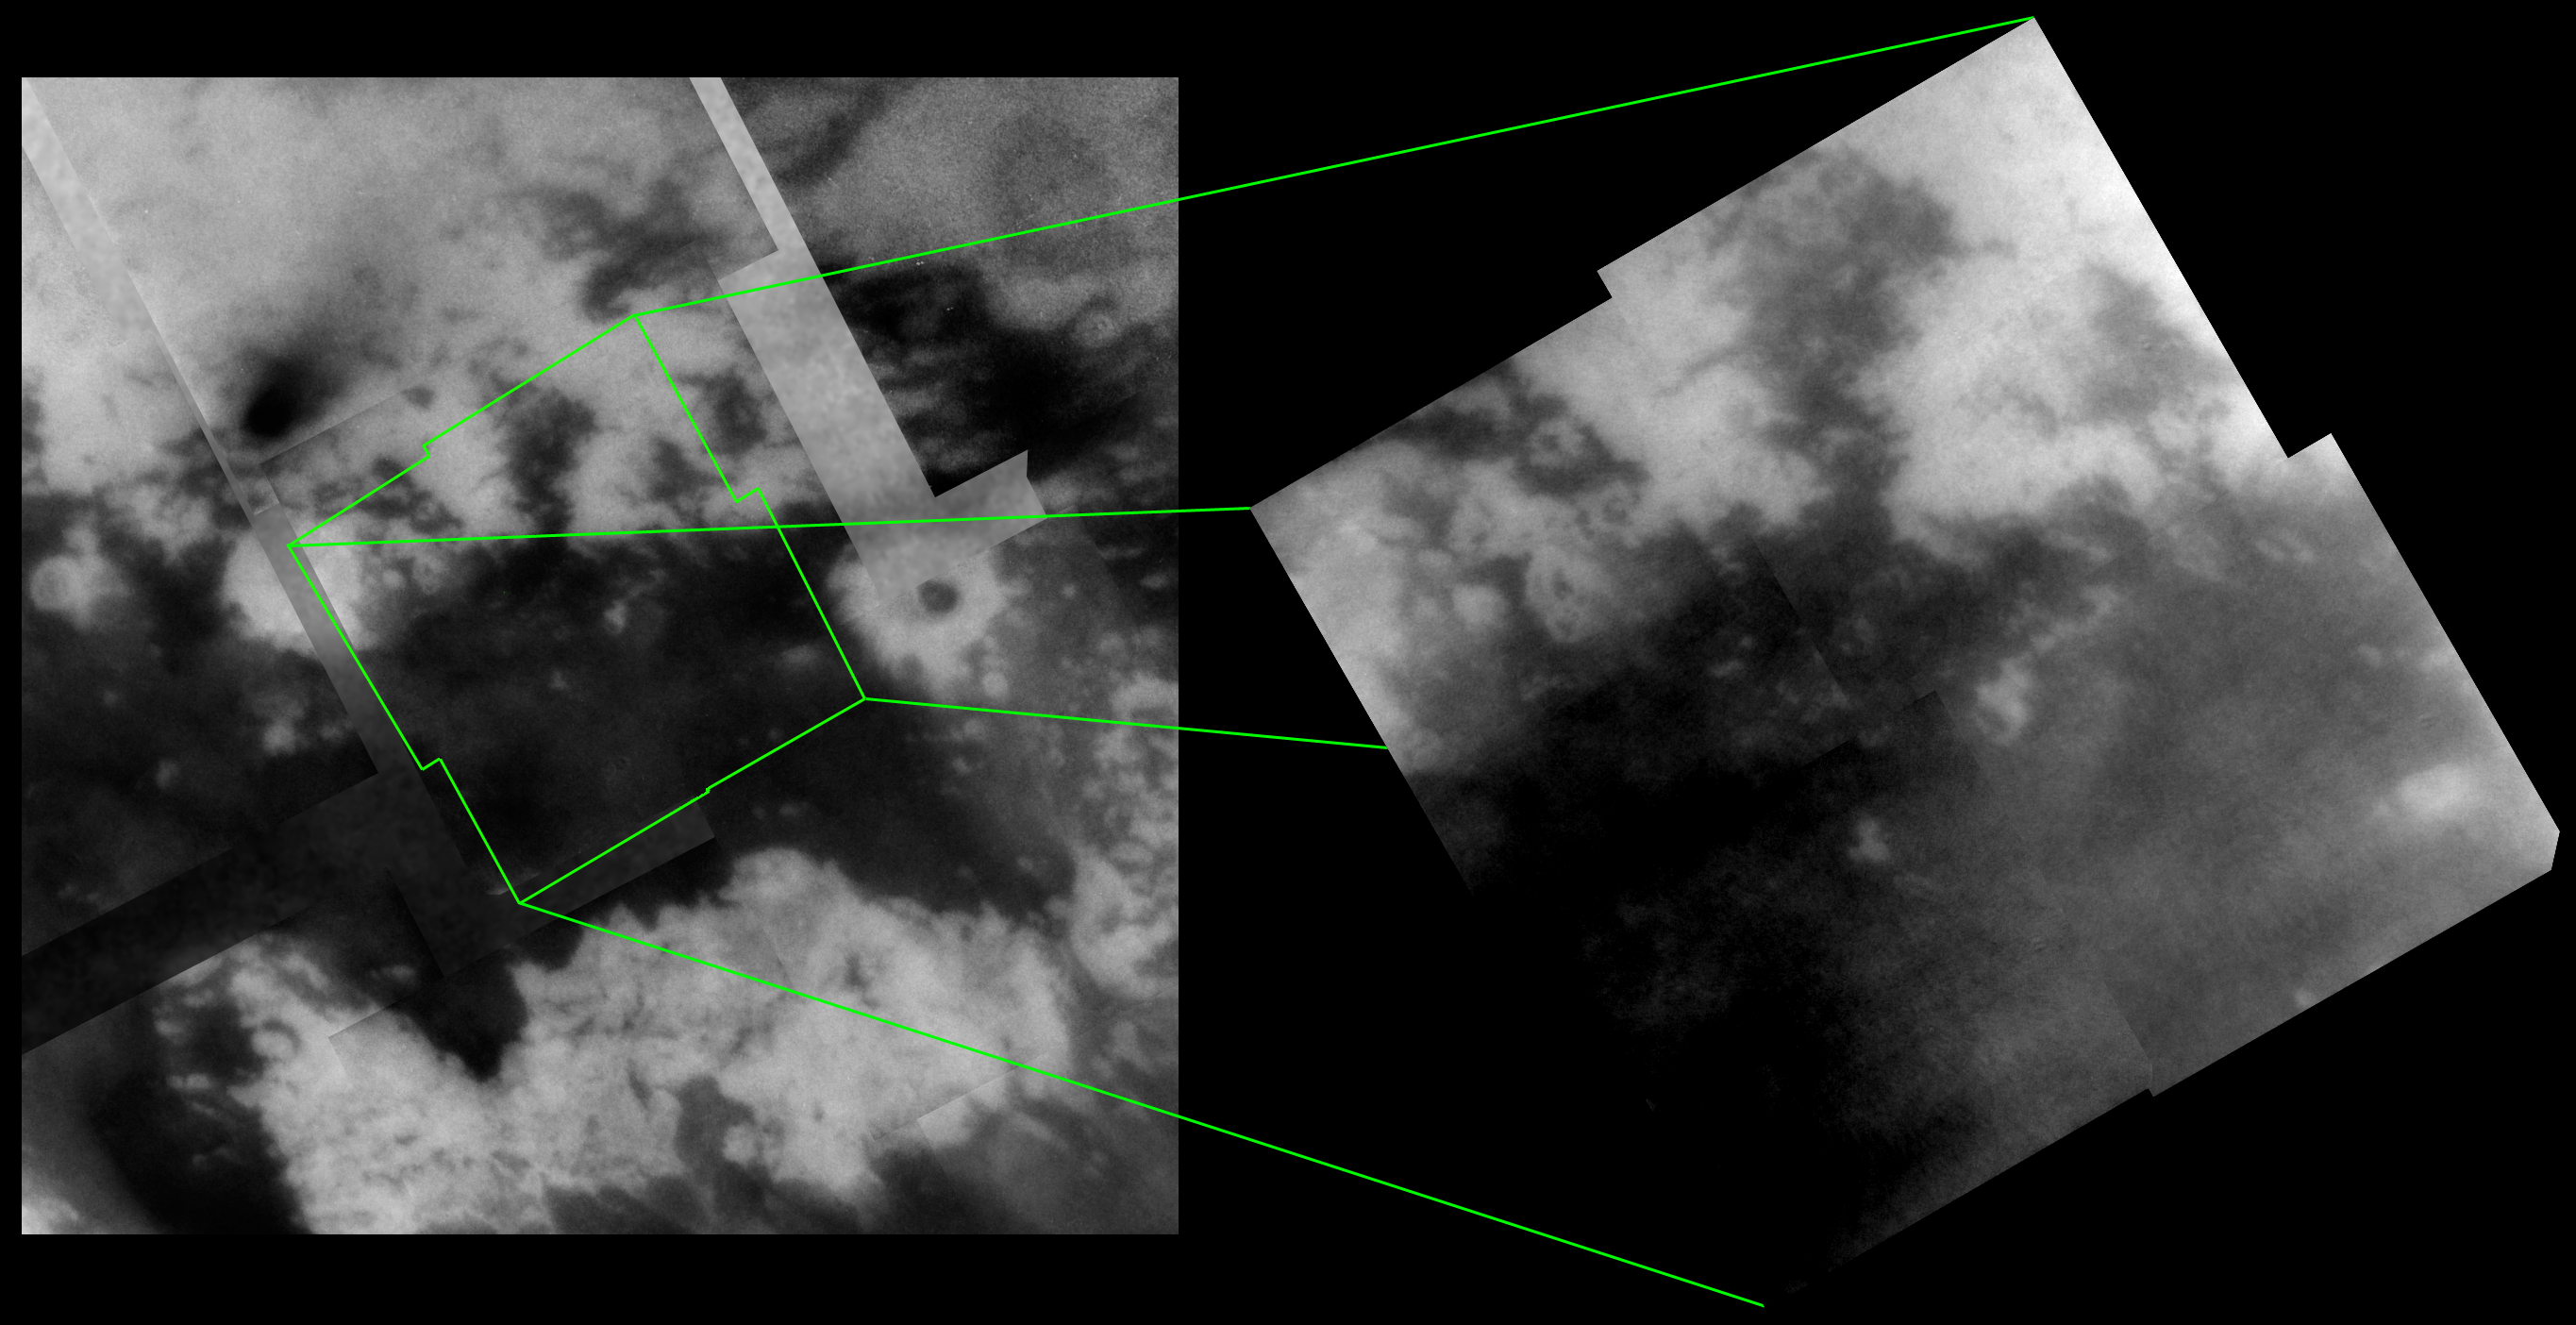

Bright-Dark Boundary Close-up

Images of Titan’s surface from Cassini’s April 16, 2005 flyby continue to reveal the incredibly intricate nature of the boundaries between dark and bright material.

During the two most recent flybys of Titan, on March 31 and April 16, 2005, Cassini captured a number of images of the hemisphere of Titan that faces Saturn. The mosaic at the right consists of four narrow-angle camera frames taken during the April flyby and highlights intriguing features seen along a boundary between bright and dark terrain. The image at the left shows the location of this mosaic within a lower resolution mosaic of images taken during the March 2005 flyby (see PIA06222).

The outline of the bright and dark boundary in some places suggests fluvial (river or stream) activity, particularly along the margin of the dark region that extends north near the top center of the mosaic. Along the mosaic’s western edge, dark, curving and linear features can be seen running from the bright area into the dark area, similar to other channel-like features seen in previous flybys (see PIA06202).

Data taken by the synthetic aperture radar experiment during the February 2005 flyby of Titan covers much of the region shown in the mosaic at right, particularly along its northern and western edges. For example, the bright oval-shaped feature (34 kilometers, or 21 miles across) near the lower right corner of the mosaic corresponds to the bright feature seen in the lower left corner of a previously released radar image from February (see PIA07368). Comparing the same features as seen by different instruments will be important in understanding how these features formed. Furthermore, it will help to constrain what exactly each instrument is detecting (i.e., surface roughness vs. brightness, surface vs. subsurface, topographic effects, etc.).

The new mosaic at the right is centered on 11 degrees north latitude, 27 degrees west longitude. The image has been rotated so that north is up. Each of the four frames consists of five individual images that have been added together and enhanced to bring out surface detail and reduce noise, although some camera artifacts remain.

These images were taken using a filter sensitive to wavelengths of infrared light centered at 938 nanometers — considered to be the imaging science subsystem’s best spectral filter for observing the surface of Titan. This view was acquired at distances ranging from approximately 57,000 to 46,000 kilometers (35,400 to 28,600 miles). The pixel scale ranges from 670 to 550 meters (0.4 to 0.3 miles) per pixel, although the actual resolution is likely to be several times larger.

The Cassini-Huygens mission is a cooperative project of NASA, the European Space Agency and the Italian Space Agency. The Jet Propulsion Laboratory, a division of the California Institute of Technology in Pasadena, manages the mission for NASA’s Science Mission Directorate, Washington, D.C. The Cassini orbiter and its two onboard cameras were designed, developed and assembled at JPL. The imaging team is based at the Space Science Institute, Boulder, Colo.

Credit: NASA/JPL/Space Science Institute